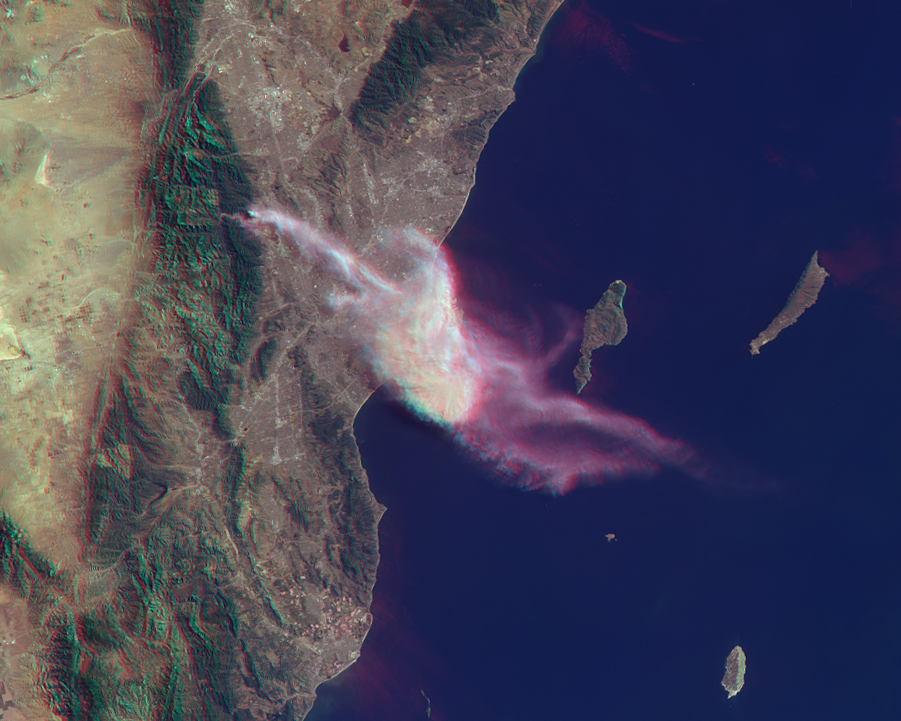

NASA Spacecraft Sees Dispersion of Smoke and Ash Across LA Basin from Colby Fire

On Jan. 16, 2014, dry conditions and warm winter temperatures in California permitted embers from a campfire in the hills above Glendora, Calif., to grow into a large wildfire that claimed several homes, caused mandatory evacuations of about 2,000 people, and sent smoke and ash across the Los Angeles Basin, prompting an air quality alert by public health officials. The Multi-angle Imaging SpectroRadiometer (MISR) instrument aboard NASA’s Terra spacecraft passed over the region at 10:45 a.m. on Jan. 16, about five hours after the fire was first reported.

This set of images of the Colby Fire shows a natural color rendering (Figure 1) from MISR’s vertical-viewing (nadir) camera. Winds carried the smoke out over the Pacific Ocean to at least 118 miles (190 kilometers) from the inland fire location. Combining the MISR nadir image with a view acquired at 46 degrees off of nadir, a stereoscopic “anaglyph” image is generated, giving a 3-D view of the plume when viewed with red/blue glasses (red filter over the left eye). To give the stereoscopic effect, this image is rotated so that North is at the left. A computer-processed height field is shown in Figure 2, indicating that smoke was elevated to a height of about 2.5 miles (4 kilometers), contributing to the widespread dispersal of the airborne particulates. The results of this analysis also place the areal coverage of the smoke and ash at about 3,860 square miles (10,000 square kilometers).

These data were collected on orbit 74901 of the Terra spacecraft (path 41, MISR blocks 63-64).

MISR was built and is managed by NASA’s Jet Propulsion Laboratory, Pasadena, Calif., for NASA’s Science Mission Directorate, Washington, D.C. The Terra spacecraft is managed by NASA’s Goddard Space Flight Center, Greenbelt, Md. The MISR data were obtained from the NASA Langley Research Center Atmospheric Science Data Center, Hampton, Va. JPL is a division of the California Institute of Technology in Pasadena.

Credit: NASA/GSFC/LaRC/JPL, MISR Team